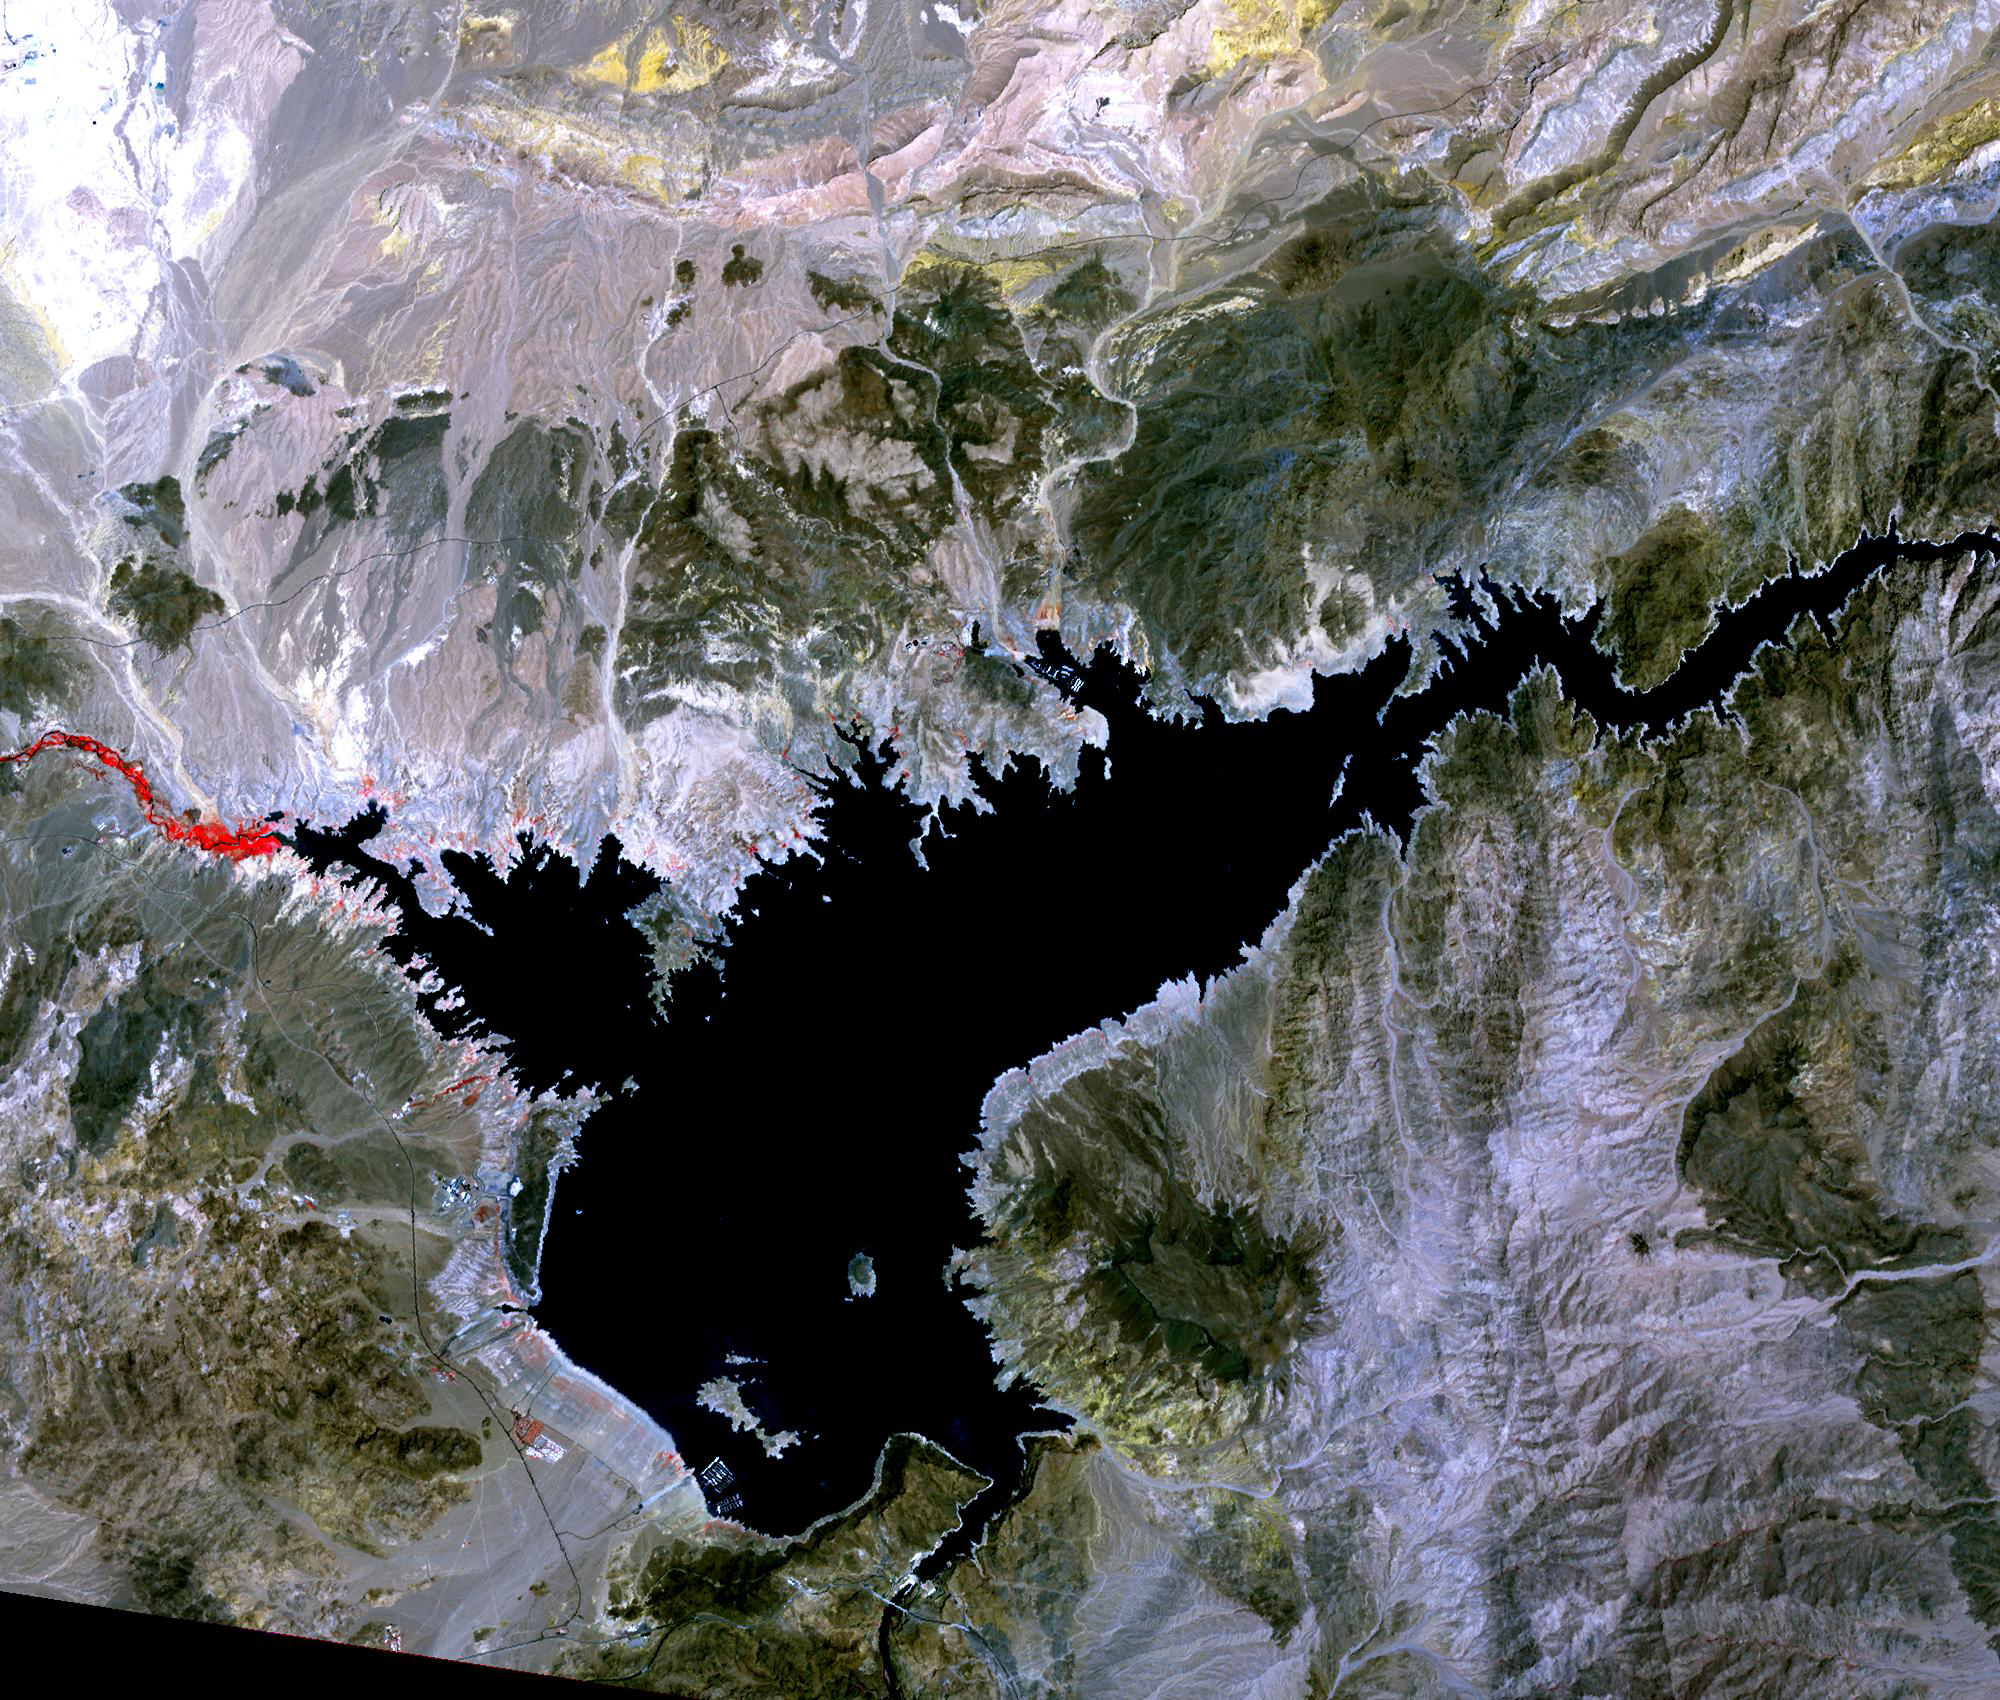

Lake Mead, 2021

Lake Mead, 2000

Lake Mead, the largest reservoir in the US, has fallen to its lowest level ever. The water is a major source for such cities as Los Angeles and Las Vegas. With the predicted drought through this summer, the lake’s water supply is expected to further shrink. In 2000, the lake was at its highest, and has declined ever since. The images were acquired June 14, 2021 and July 6, 2000, cover an area of 25.5 by 30 km, and are located at 36 degrees north, 114.7 degrees west.

With its 14 spectral bands from the visible to the thermal infrared wavelength region and its high spatial resolution of about 50 to 300 feet (15 to 90 meters), ASTER images Earth to map and monitor the changing surface of our planet. ASTER is one of five Earth-observing instruments launched Dec. 18, 1999, on Terra. The instrument was built by Japan’s Ministry of Economy, Trade and Industry. A joint U.S./Japan science team is responsible for validation and calibration of the instrument and data products.

The broad spectral coverage and high spectral resolution of ASTER provides scientists in numerous disciplines with critical information for surface mapping and monitoring of dynamic conditions and temporal change. Example applications are monitoring glacial advances and retreats; monitoring potentially active volcanoes; identifying crop stress; determining cloud morphology and physical properties; wetlands evaluation; thermal pollution monitoring; coral reef degradation; surface temperature mapping of soils and geology; and measuring surface heat balance.

The U.S. science team is located at NASA’s Jet Propulsion Laboratory in Pasadena, Calif. The Terra mission is part of NASA’s Science Mission Directorate, Washington.

Credit: NASA/METI/AIST/Japan Space Systems, and U.S./Japan ASTER Science Team